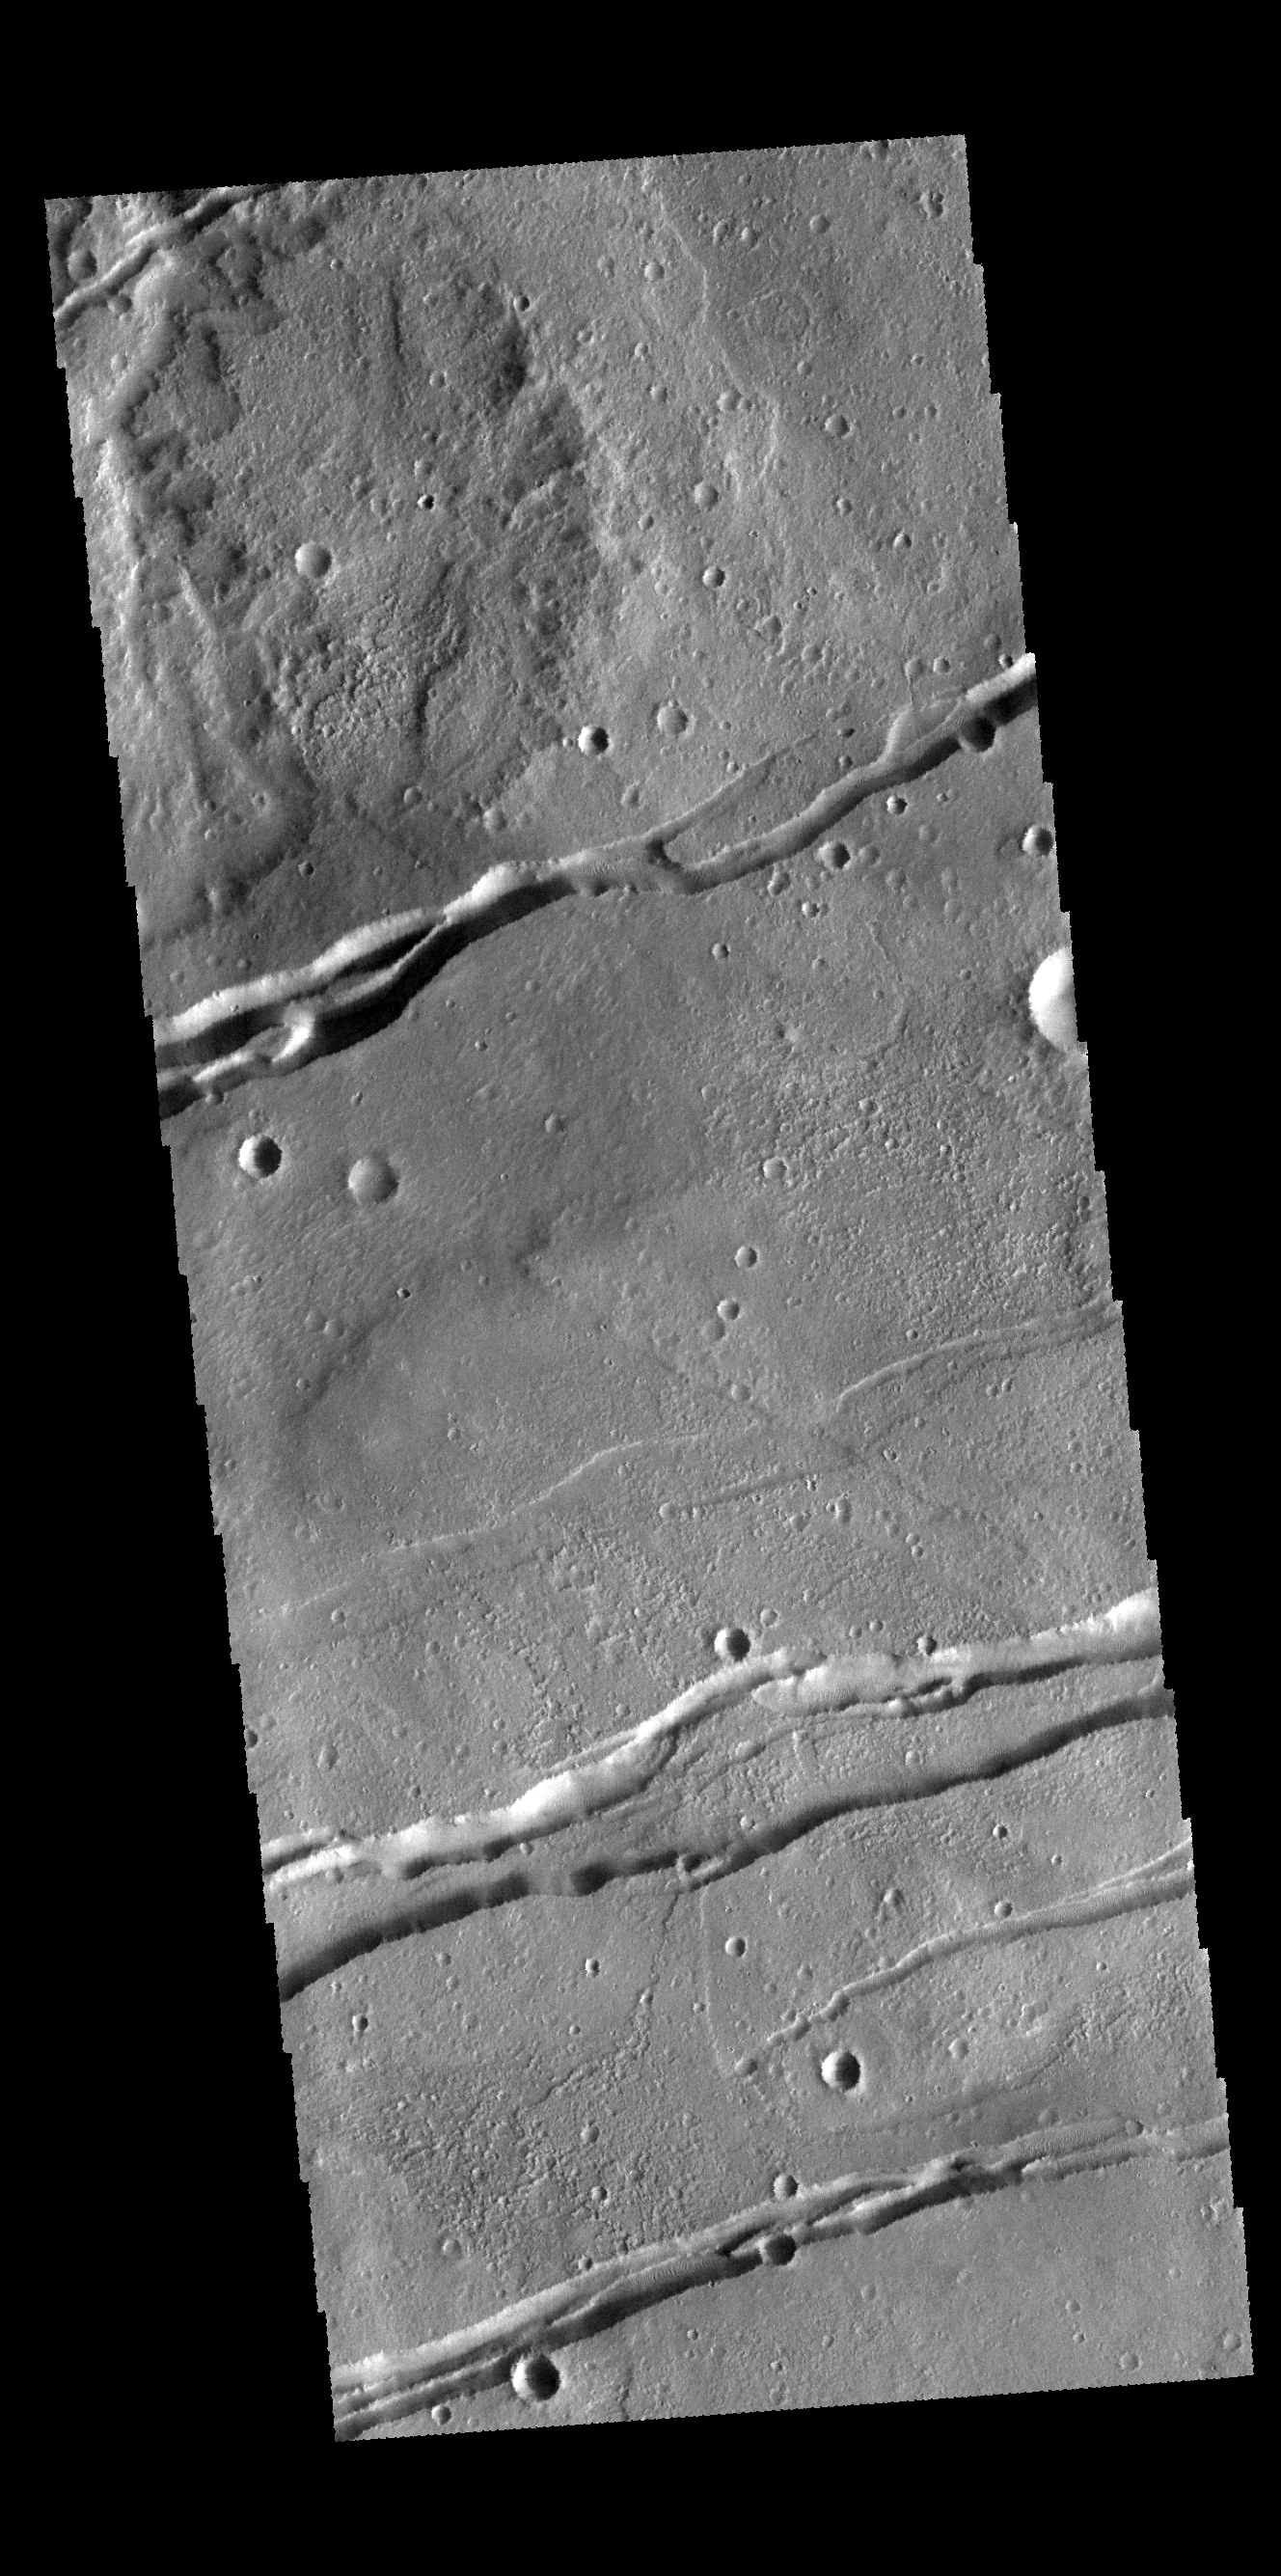

Sirenum Fossae

The linear features in this VIS image are graben (fault bounded depressions). The graben are part of Sirenum Fossae.

Credit: NASA/JPL-Caltech/ASU